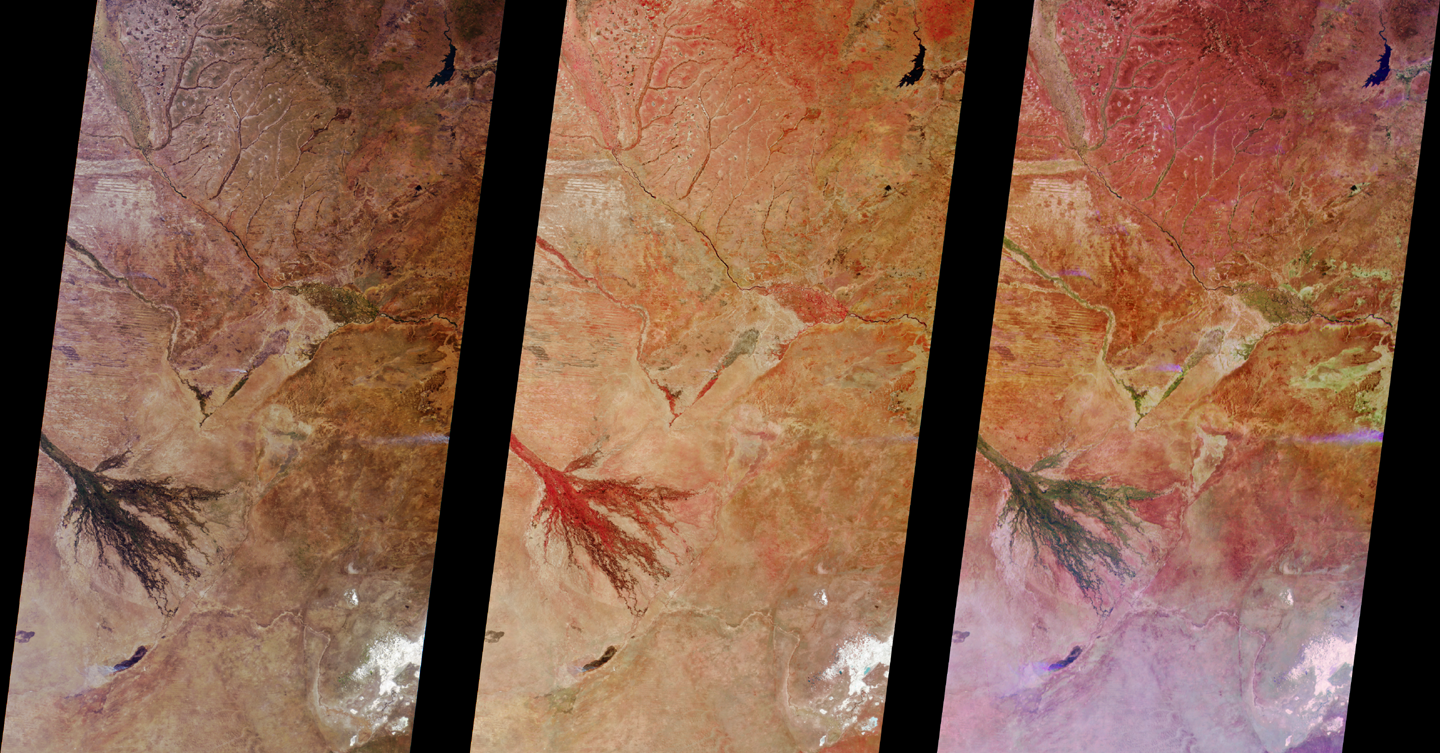

MISR Images Zambia and Botswana

These MISR images of Zambia and Botswana, Africa were acquired on August 25, 2000 during Terra orbit 3655. The left image is a “true” color view from the vertical-viewing (nadir) camera. True color means that the images acquired through MISR’s red, green, and blue filters, respectively, are displayed as red, green, and blue when creating the digital image. The middle image combines data from the green, red, and near-infrared bands. The right image contains red band data only, but is a composite of imagery from the nadir (An), 70.5-degrees forward (Df), and 70.5-degrees aftward (Da) cameras. The color variations in the multi-angle composite arise not from how the different parts of the scene reflect light at different wavelengths, but rather, at different angles.

The distinctive fan-like feature on the left of each image is the highly vegetated Okavango Delta, a mosaiced network of grasslands and water channels, observed here during the dry season. The town of Maunis at its southeastern edge. Note how the plant life, which is highly reflective in the near-infrared, shows up as bright red in the middle image. Vegetation also preferentially reflects light back toward the source of illumination, so in the right image, the Df camera image, which is displayed in green, is brighter in this region.

The body of water in the upper right is the Itezhi-Tezhi Dam, fed by the Kafue River in Zambia. At the lower left, south of the Okavango Delta, is Lake Ngami. A smoke plume is present at the southern edge of the lake. This plume and others show up in shades of blue and purple in the multi-angle composite as a result of the manner in which the smoke particles scatter sunlight.

Other landmarks include the Ntwetwe Pan, whose western edge is visible as the bright area in the lower right. The Zambezi River enters from the upper left and wends its way southeast, passing the Caprivi Strip, a narrow panhandle in northeast Namibia. The greater abundance of vegetation here testifies to the high rainfall that occurs during the wet season. Near the right-hand edge of the images is the location where the Zambezi plunges into Victoria Falls, considered to be among the most spectacular waterfalls in the world.

MISR was built and is managed by NASA’s Jet Propulsion Laboratory, Pasadena, CA, for NASA’s Office of Earth Science, Washington, DC. The Terra satellite is managed by NASA’s Goddard Space Flight Center, Greenbelt, MD. JPL is a division of the California Institute of Technology.

Credit: NASA/GSFC/JPL, MISR Team